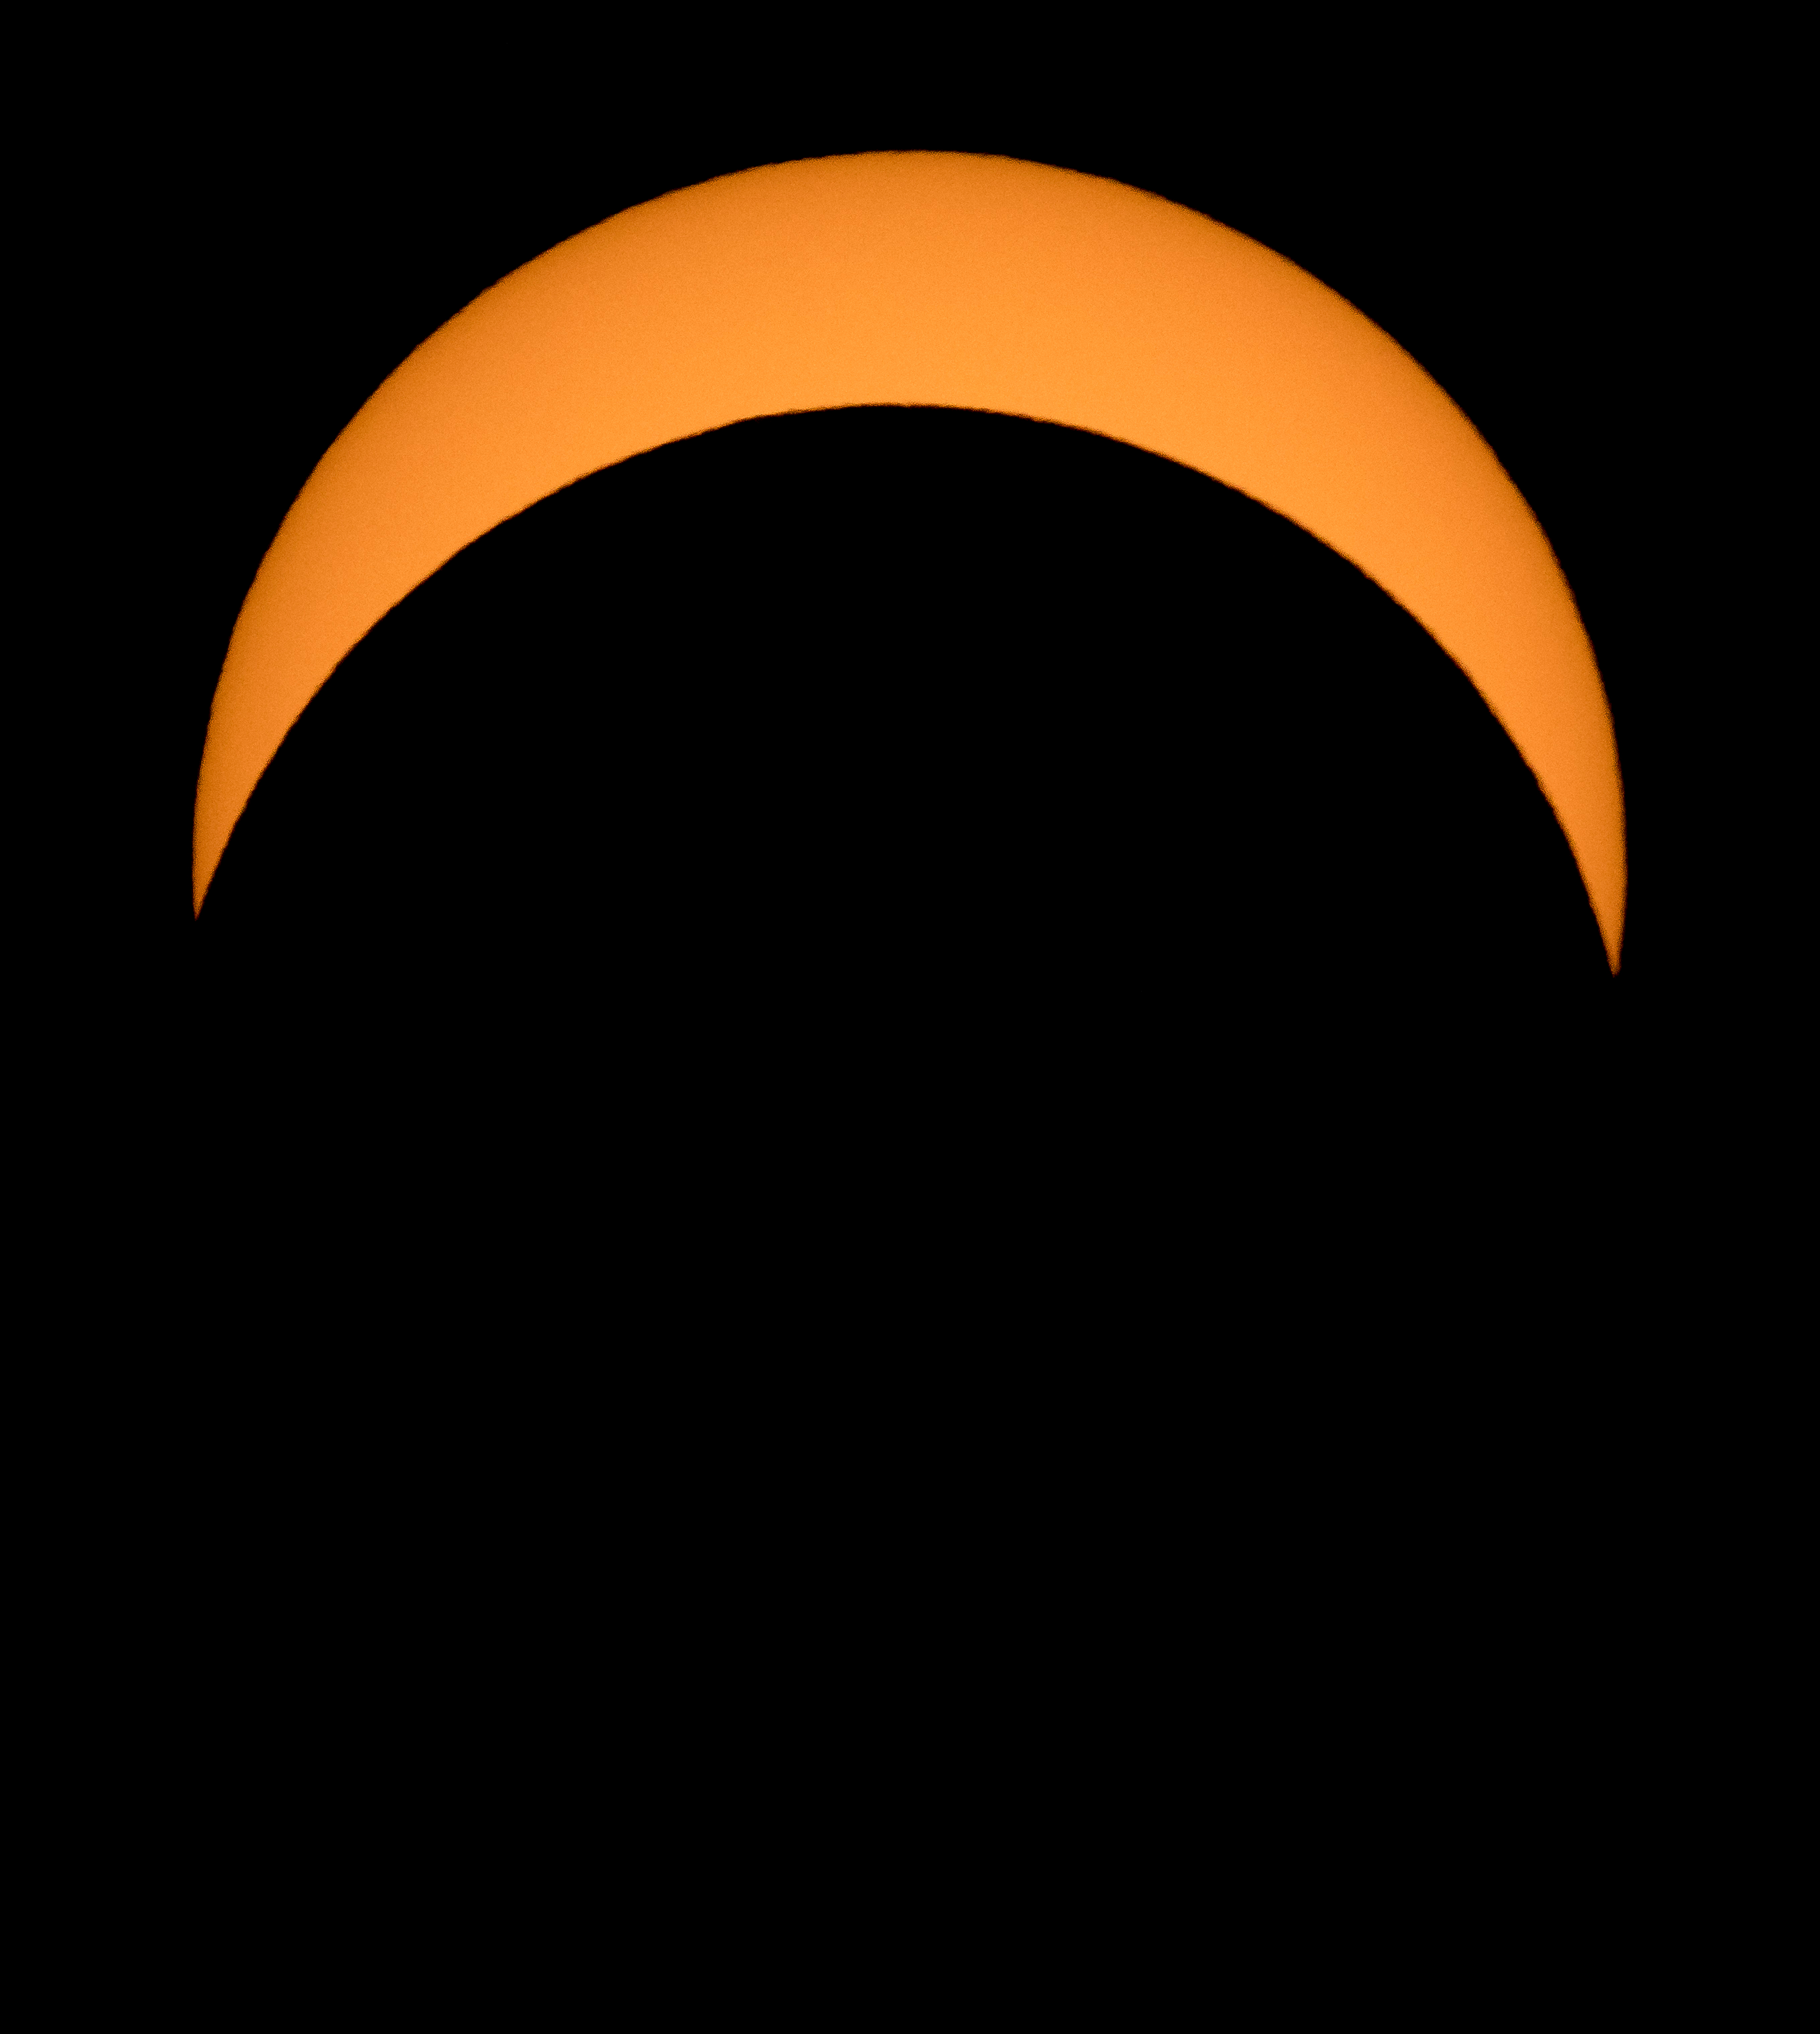

2017 Total Solar Eclipse

The Moon is seen passing in front of the Sun during a solar eclipse from Ross Lake, Northern Cascades National Park, Washington on Monday, Aug. 21, 2017. A total solar eclipse swept across a narrow portion of the contiguous United States from Lincoln Beach, Oregon to Charleston, South Carolina. A partial solar eclipse was visible across the entire North American continent along with parts of South America, Africa, and Europe.

Credit: NASA/Bill Ingalls